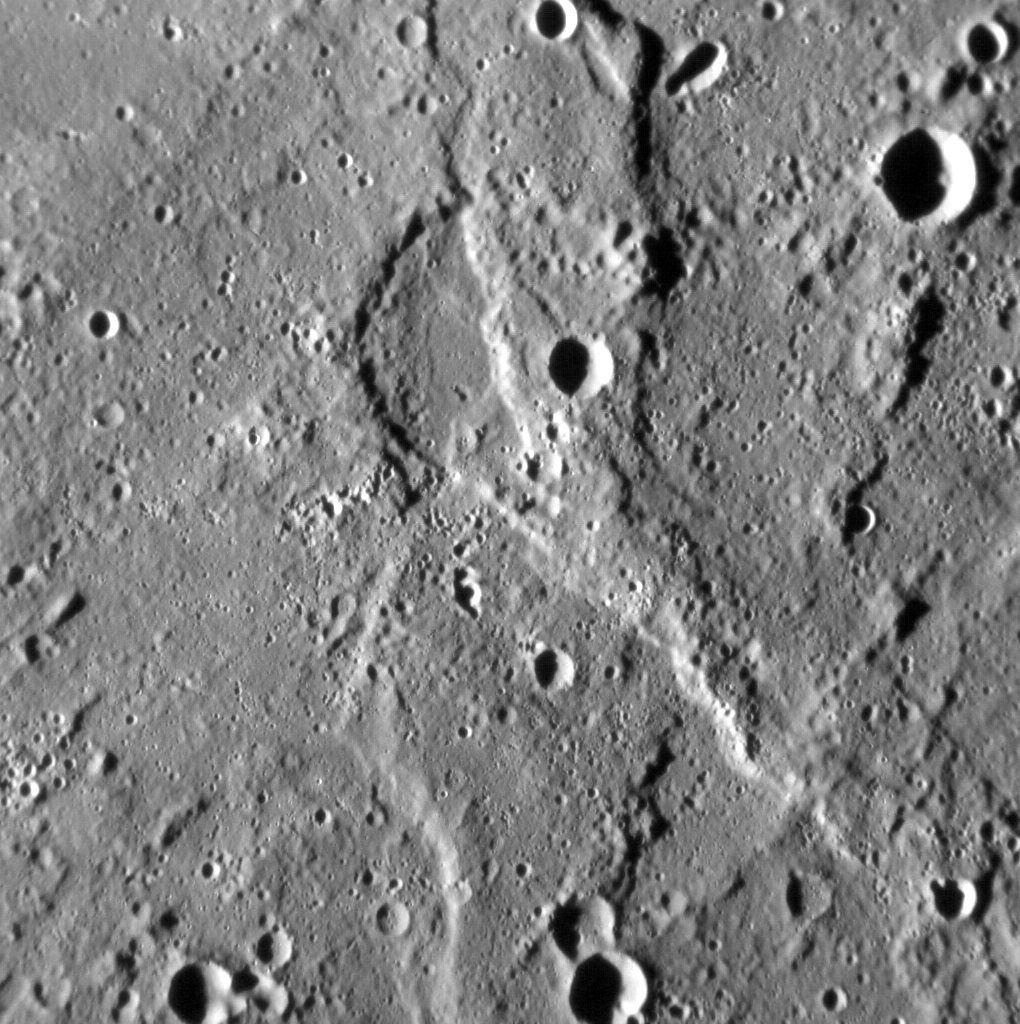

Scours and Scarps

The Rembrandt basin is the second-largest well preserved impact structure on Mercury, and is one of the best examples of a process that has irrevocably shaped the surface of the innermost planet. Yet the planet has been fundamentally shaped by another process — global contraction — that has resulted in the formation of lobate scarps and wrinkle ridges across the surface of Mercury.

In this image, we see a good example of where these processes meet. The most prominent landform in the scene is a north-west-trending scarp, its eastern margin illuminated by the Sun. Scarps such as this form when one portion of Mercury’s crust thrusts up over another, the result of crustal shortening in response to the planet’s volume decreasing as its interior cools. Yet if you look carefully, you might spy an alignment in the texture of the surface here, trending from the bottom-left to the top-right of the image. This alignment is due to radial scouring of the surface around Rembrandt by debris thrown out during the impact that formed the basin.

This image was acquired as a high-resolution targeted observation. Targeted observations are images of a small area on Mercury’s surface at resolutions much higher than the 200-meter/pixel morphology base map. It is not possible to cover all of Mercury’s surface at this high resolution, but typically several areas of high scientific interest are imaged in this mode each week.

Date acquired: November 5, 2013
Image Mission Elapsed Time (MET): 25999800
Image ID: 5142079
Instrument: Narrow Angle Camera (NAC) of the Mercury Dual Imaging System (MDIS)
Center Latitude: -20.99°
Center Longitude: 100.55° E
Resolution: 115 meters/pixel
Scale: The field of view in this image is about 120 km (75 mi.) across
Incidence Angle: 79.4°
Emission Angle: 12.2°
Phase Angle: 67.2°
North is to the bottom of the image.

The MESSENGER spacecraft is the first ever to orbit the planet Mercury, and the spacecraft’s seven scientific instruments and radio science investigation are unraveling the history and evolution of the Solar System’s innermost planet. MESSENGER acquired over 150,000 images and extensive other data sets. MESSENGER is capable of continuing orbital operations until early 2015.

For information regarding the use of images, see the MESSENGER image use policy.

Credit: NASA/Johns Hopkins University Applied Physics Laboratory/Carnegie Institution of Washington